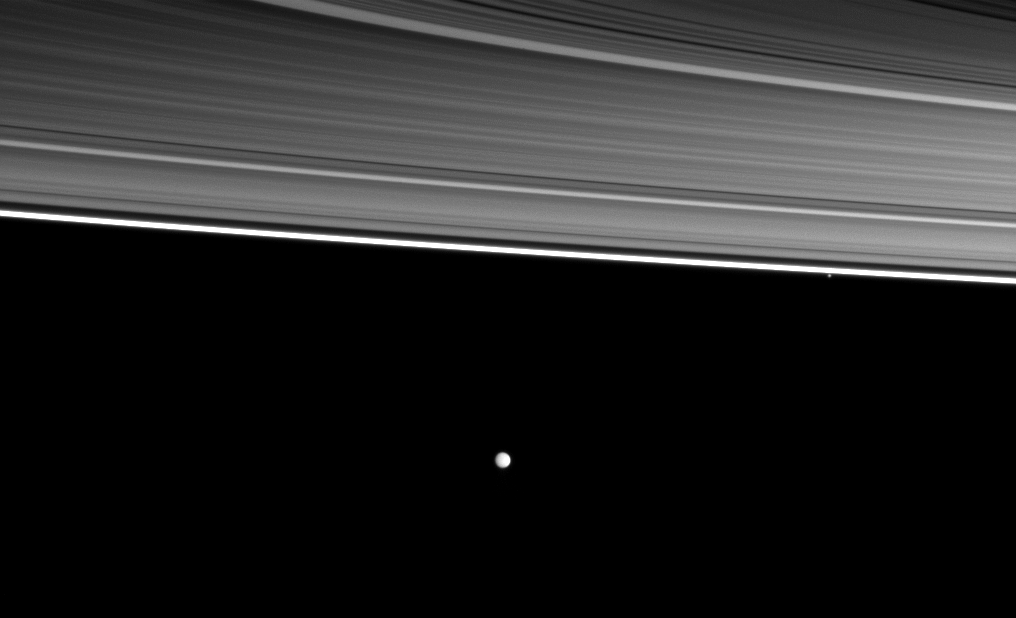

Pair Past the Rings

A couple of Saturn’s moons orbit beyond four of the planet’s rings in this image.

Starting from the top right of the picture are the C ring, B ring, A ring, thin F ring, the small moon Pandora (81 kilometers, or 50 miles across) and, near the middle of the image, the moon Enceladus (504 kilometers, or 313 miles across).

The rings are closest to the Cassini spacecraft in this image. The moons are farther away. The part of the C ring visible in the upper right of the image is about 350,000 kilometers (220,000 miles) away from the spacecraft. The view was acquired at a distance of approximately 440,000 kilometers (270,000 miles) from Pandora and approximately 540,000 kilometers (336,000 miles) from Enceladus.

This view looks toward the southern, unilluminated side of the rings from about 5 degrees below the ringplane.

The image was taken in visible light with the Cassini spacecraft wide-angle camera on Dec. 25, 2009. Scale on Enceladus is 32 kilometers (20 miles) per pixel.

The Cassini-Huygens mission is a cooperative project of NASA, the European Space Agency and the Italian Space Agency. The Jet Propulsion Laboratory, a division of the California Institute of Technology in Pasadena, manages the mission for NASA’s Science Mission Directorate, Washington, D.C. The Cassini orbiter and its two onboard cameras were designed, developed and assembled at JPL. The imaging operations center is based at the Space Science Institute in Boulder, Colo.

Credit: NASA/JPL/Space Science Institute